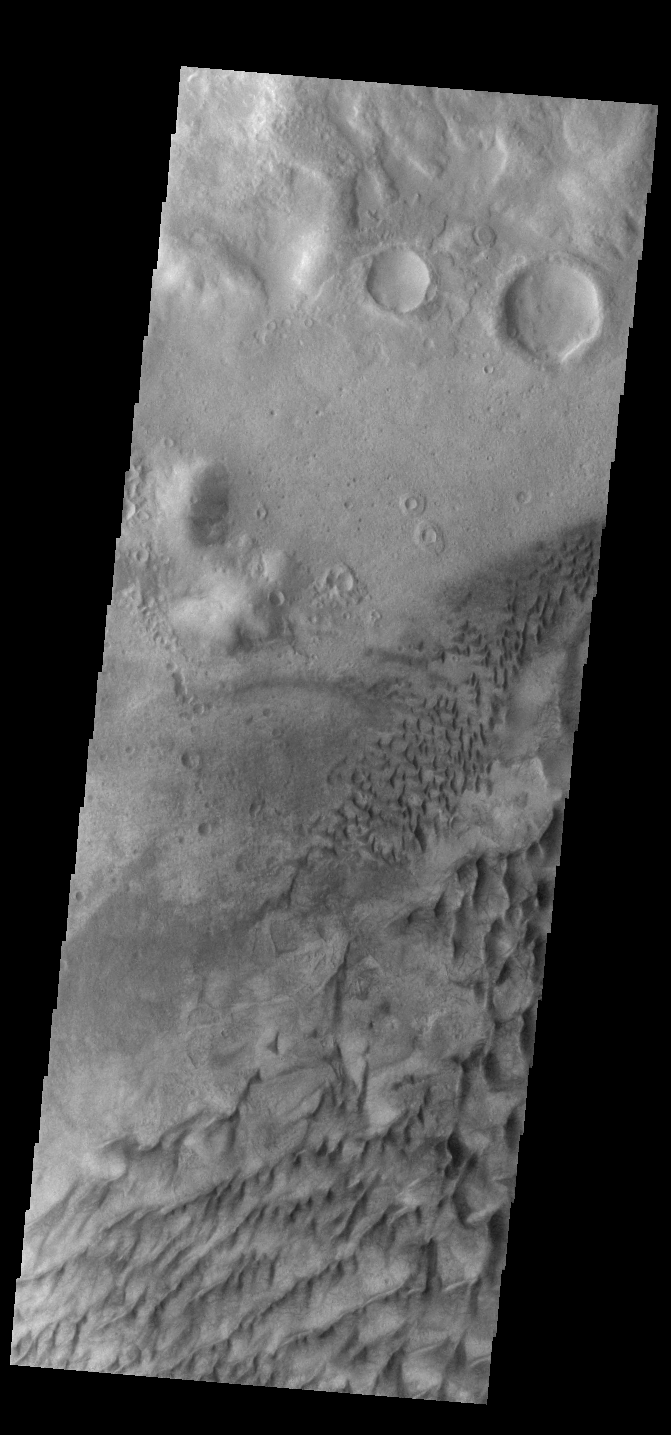

Russell Crater Dunes

This VIS image shows part of the floor of Russell Crater. Dunes of different shapes and sizes are located on the floor of this 135 km (22 miles) diameter crater. Russell Crater is located in Noachis Terra.

Credit: NASA/JPL-Caltech/ASU